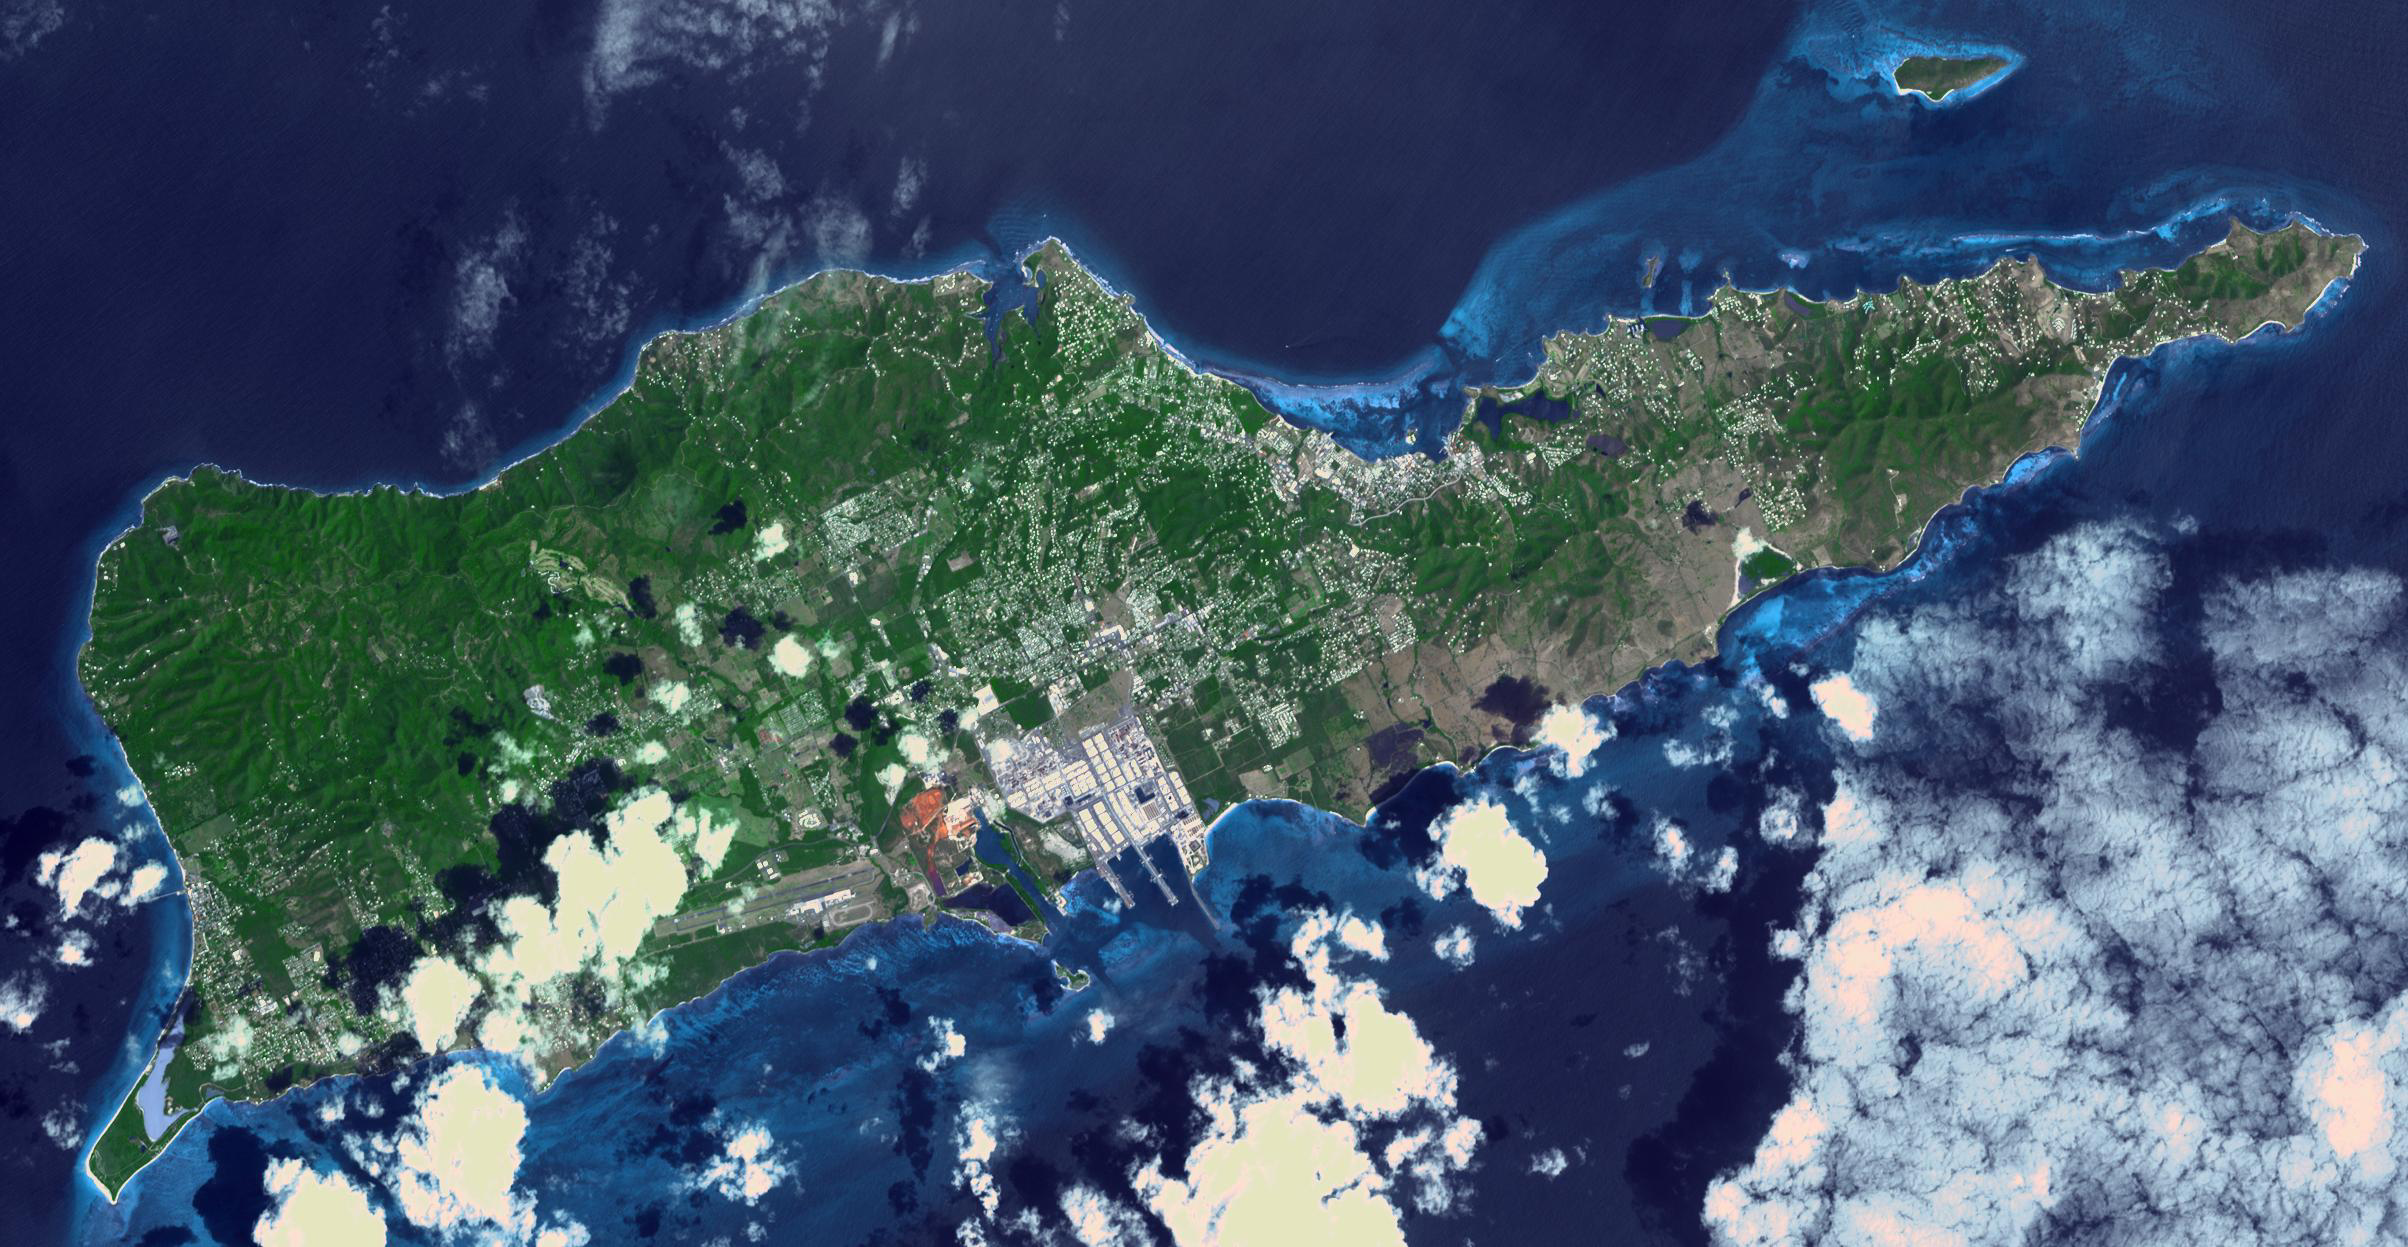

St. Croix, US Virgin Islands

Saint Croix is a district of the U.S. Virgin Islands, in the Caribbean Sea. First inhabited by indigenous groups, the island was visited by Columbus in 1493. By the end of the 16th century, the island was uninhabited, the native population dispersed or killed. Starting in the 17th century, the island was successively claimed by the Spanish, the French, the French West India Company, and, for the next 200 years, the Danish West India Company. In 1801 the British invaded and took control; followed by Denmark-Norway a year later. Then again the British, and again Denmark in 1815. One hundred years later, in 1915, Denmark sold the Virgin Islands to the United States, and the inhabitants were granted US citizenship. Saint Croix was home to HOVENSA, one of the world’s largest oil refineries. In 2012, the refinery closed, and tourism is now the main source of revenue (Wikipedia). The image covers an area of 18.7 by 36.2 km, was acquired March 10, 2011, and is located at 17.7 degrees north, 64.7 degrees west.

With its 14 spectral bands from the visible to the thermal infrared wavelength region and its high spatial resolution of about 50 to 300 feet (15 to 90 meters), ASTER images Earth to map and monitor the changing surface of our planet. ASTER is one of five Earth-observing instruments launched Dec. 18, 1999, on Terra. The instrument was built by Japan’s Ministry of Economy, Trade and Industry. A joint U.S./Japan science team is responsible for validation and calibration of the instrument and data products.

The broad spectral coverage and high spectral resolution of ASTER provides scientists in numerous disciplines with critical information for surface mapping and monitoring of dynamic conditions and temporal change. Example applications are monitoring glacial advances and retreats; monitoring potentially active volcanoes; identifying crop stress; determining cloud morphology and physical properties; wetlands evaluation; thermal pollution monitoring; coral reef degradation; surface temperature mapping of soils and geology; and measuring surface heat balance.

The U.S. science team is located at NASA’s Jet Propulsion Laboratory in Pasadena, Calif. The Terra mission is part of NASA’s Science Mission Directorate, Washington.

Credit: NASA/METI/AIST/Japan Space Systems, and U.S./Japan ASTER Science Team